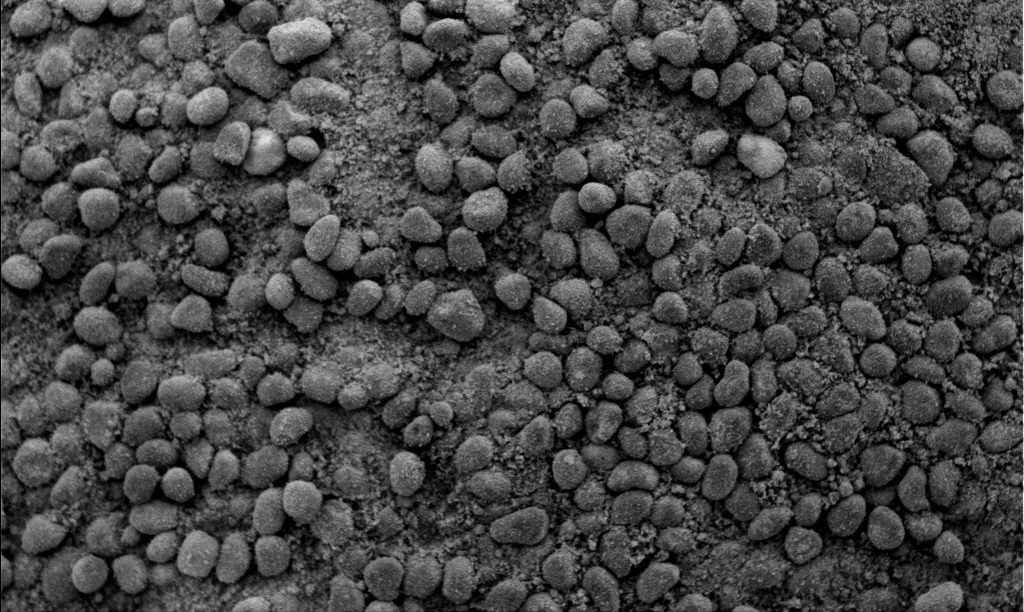

The Answer is in the Crests and Troughs -2

This microscopic image taken by the Mars Exploration Rover Spirit shows the tops or crests of the waves of windblown soil that characterize the surface of Gusev Crater, Mars. The coarse grains on the crests, combined with the finer grains observed in a similar microscopic image taken of the waves’ troughs, indicate that the waves are geologic features known as ripples, and not dunes. Dunes contain a more uniform distribution of material. This information helps scientists better understand the winds that shape the landscape of Mars. The image was taken on the 41st martian day, or sol, of the rover’s mission by its microscopic imager. The observed area is 3 centimeters (1.2 inches) across.

Credit: NASA/JPL/Cornell/USGS